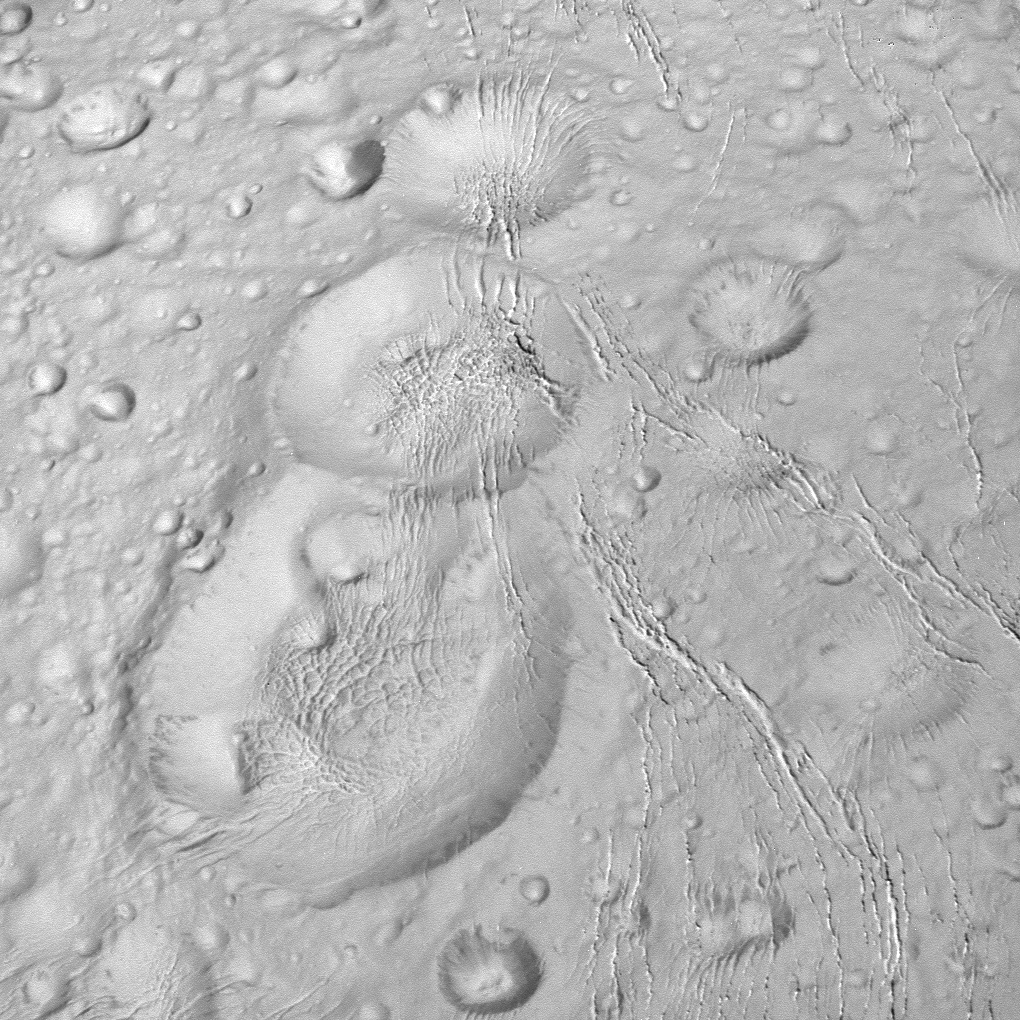

Saturnian Snowman

NASA’s Cassini spacecraft spied this tight trio of craters as it approached Saturn’s icy moon Enceladus for a close flyby on Oct. 14, 2015. The craters, located at high northern latitudes, are sliced through by thin fractures — part of a network of similar cracks that wrap around the snow-white moon.

The image was taken in visible light with the Cassini spacecraft narrow-angle camera on Oct. 14, 2015 at a distance of approximately 6,000 miles (10,000 kilometers) from Enceladus. Image scale is 197 feet (60 meters) per pixel.

The image was taken with the Cassini spacecraft narrow-angle camera on Oct. 14, 2015 using a spectral filter which preferentially admits wavelengths of ultraviolet light centered at 338 nanometers.

The Cassini mission is a cooperative project of NASA, ESA (the European Space Agency) and the Italian Space Agency. The Jet Propulsion Laboratory, a division of the California Institute of Technology in Pasadena, manages the mission for NASA’s Science Mission Directorate, Washington. The Cassini orbiter and its two onboard cameras were designed, developed and assembled at JPL. The imaging operations center is based at the Space Science Institute in Boulder, Colorado.

Credit: NASA/JPL-Caltech/Space Science Institute